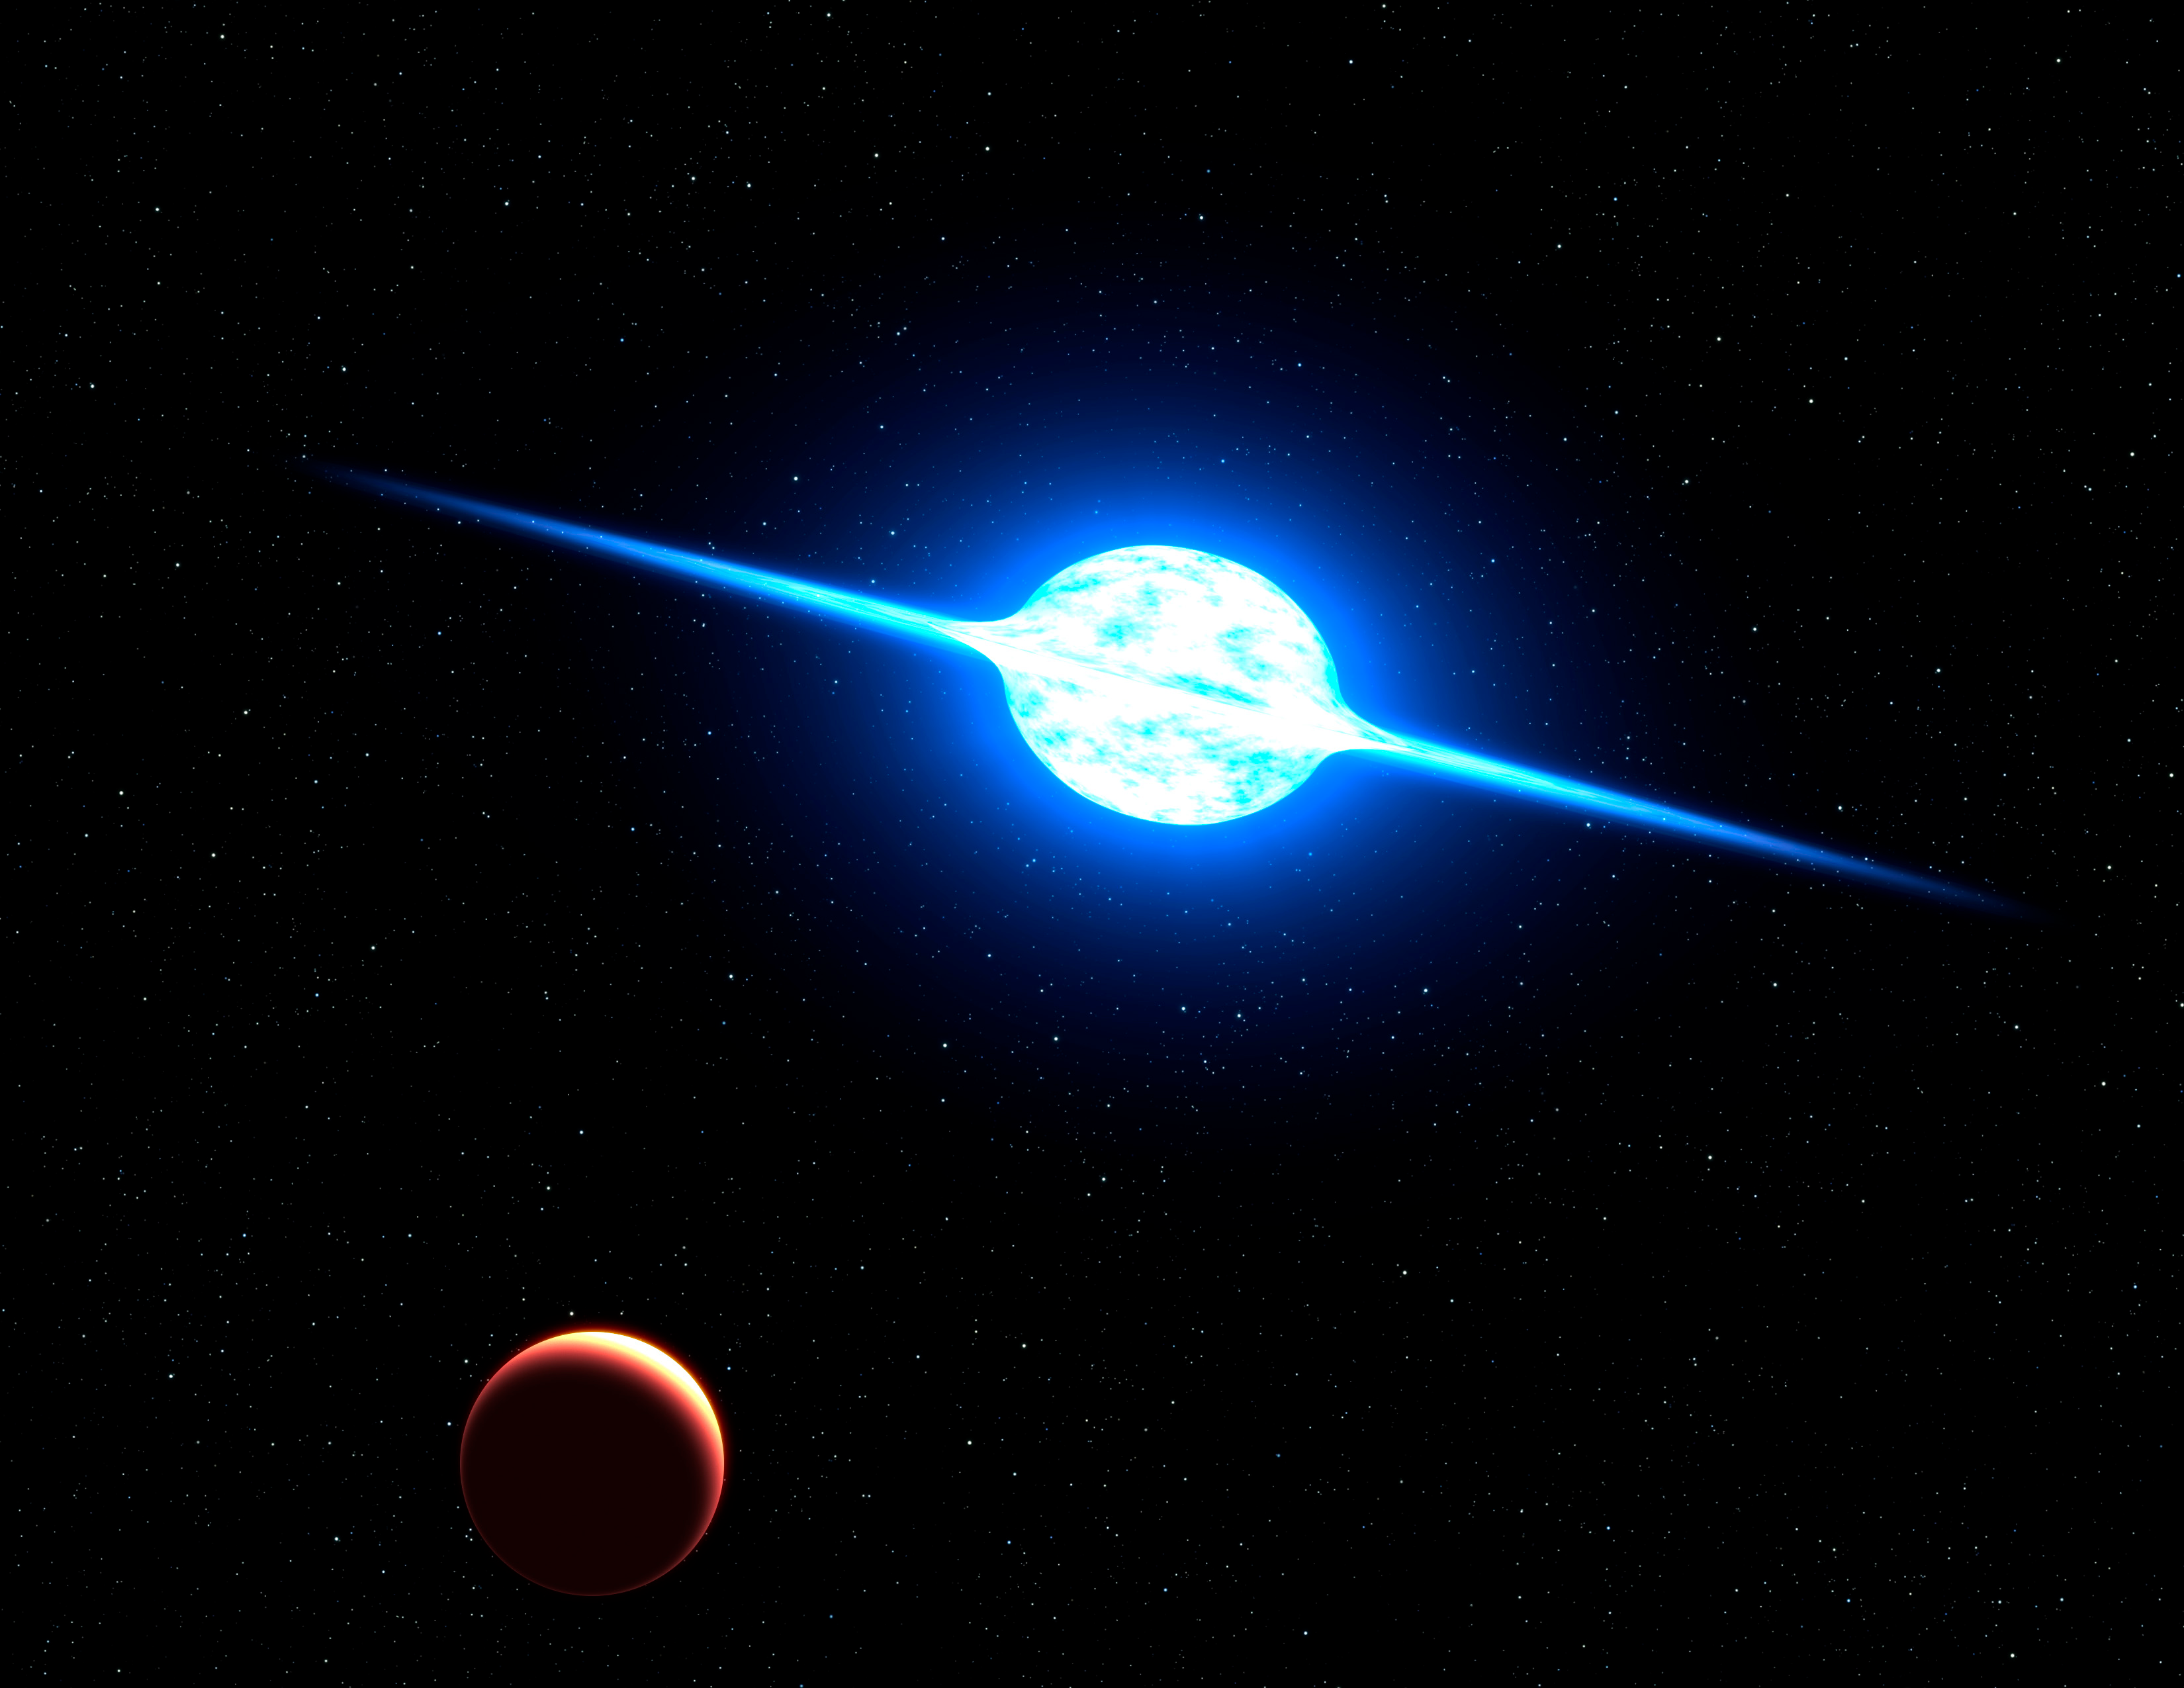

Fastest Rotating Star Found in Neighboring Galaxy

NASA image release December 5, 2011 This is an artist's concept of the fastest rotating star found to date. The massive, bright young star, called VFTS 102, rotates at a million miles per hour, or 100 times faster than our Sun does. Centrifugal forces from this dizzying spin rate have flattened the star into an oblate shape and spun off a disk of hot plasma, seen edge on in this view from a hypothetical planet. The star may have "spun up" by accreting material from a binary companion star. The rapidly evolving companion later exploded as a supernova. The whirling star lies 160,000 light-years away in the Large Magellanic Cloud, a satellite galaxy of our Milky Way. The team will use NASA's Hubble Space Telescope to make precise measurements of the star's proper motion across space.

Credit: NASA, ESA, and G. Bacon (STScI)